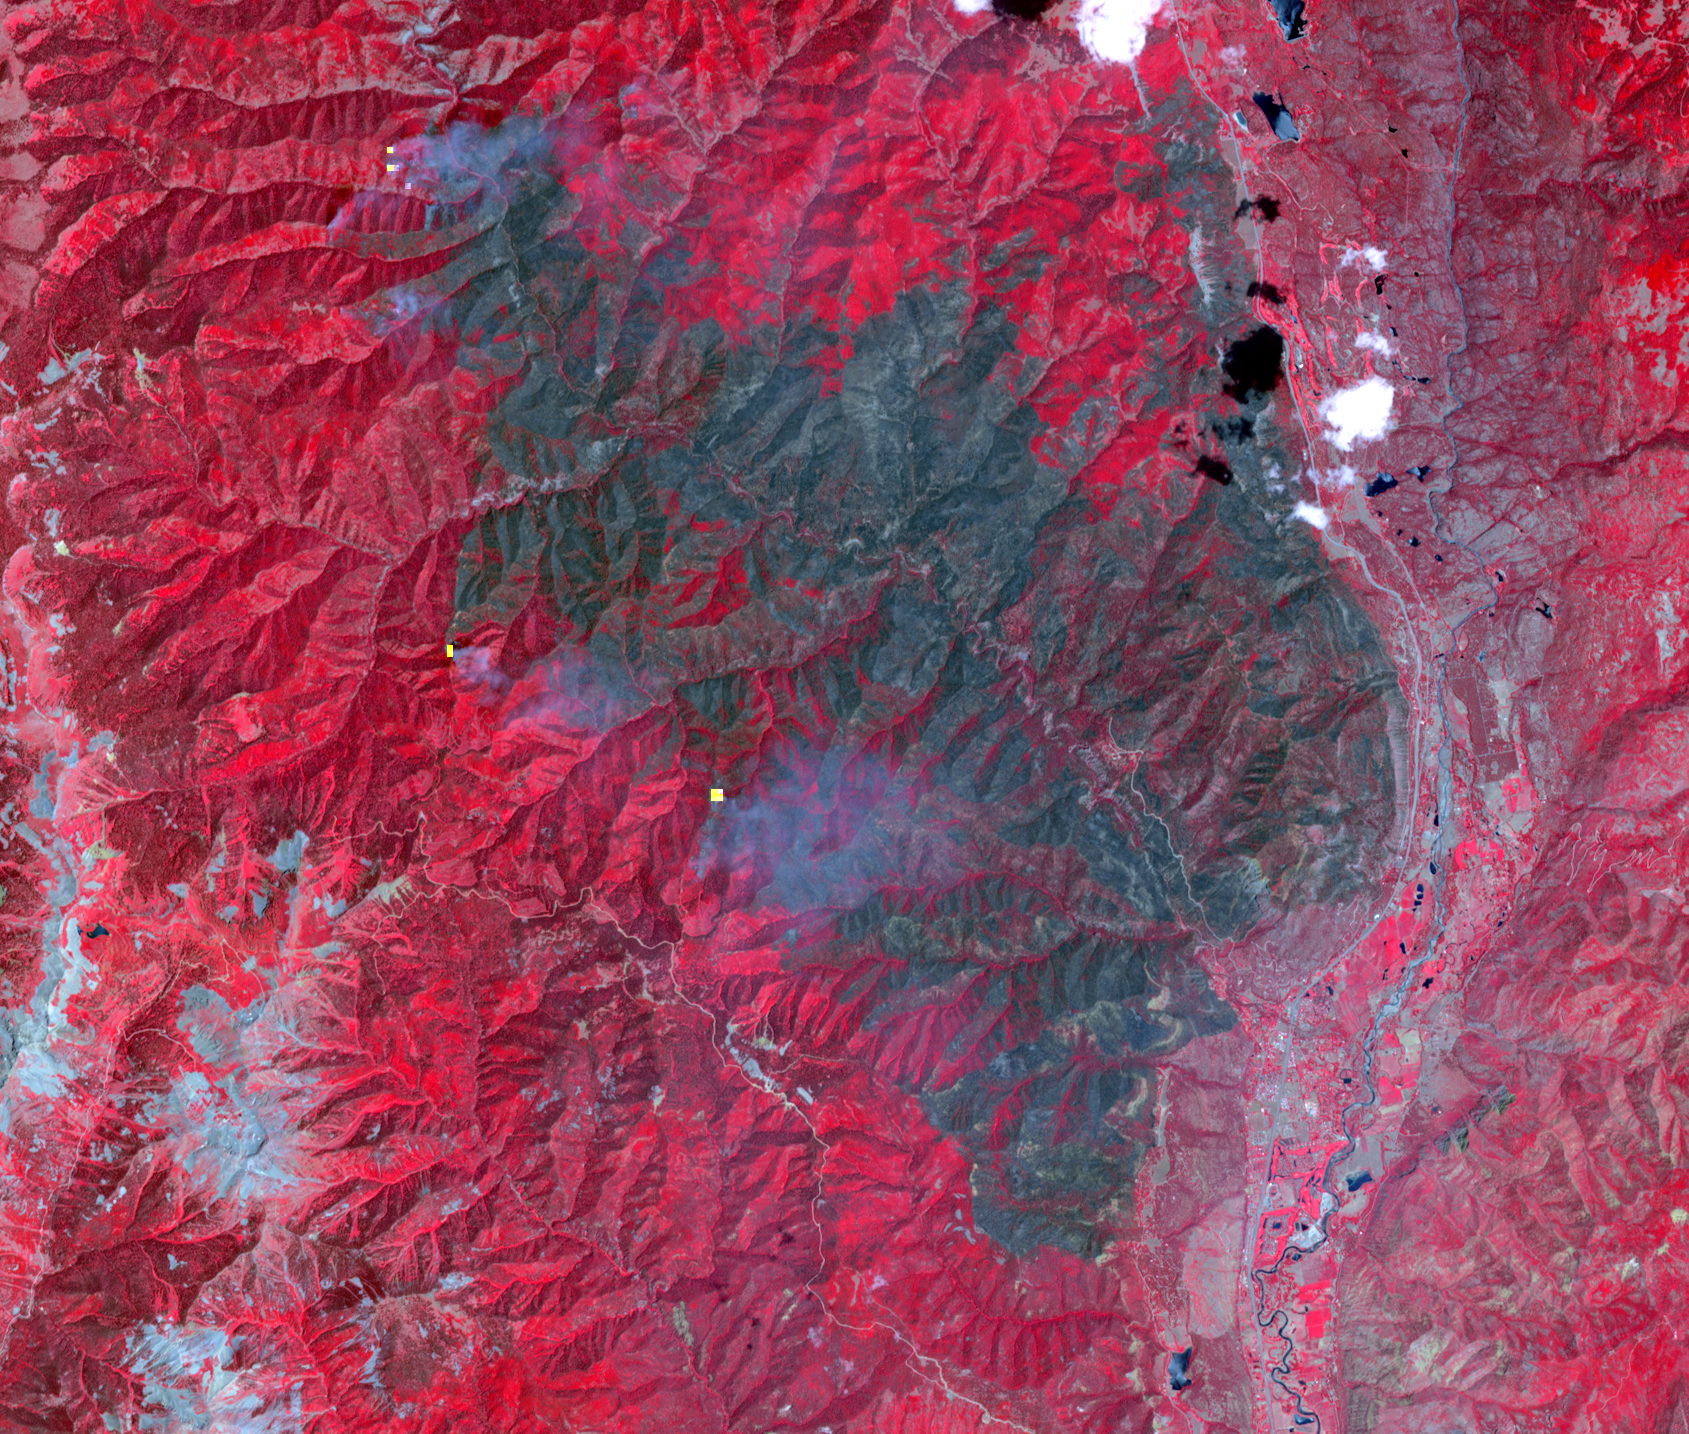

Colorado Wildfire Imaged in Infrared by NASA Satellite

The 416 Fire started June 1, 2018, about 13 miles (18 kilometers) north of Durango, Colorado. Four weeks later, the fire was mostly contained, after consuming 35,000 acres of timber and brush. The cause of the fire is presently unknown. This image, acquired June 26, 2018 by the Advanced Spaceborne Thermal Emission and Reflection (ASTER) radiometer instrument aboard NASA’s Terra satellite, shows vegetation in red, clouds in white, cities and bare rocky areas in gray, and the burned area in dark gray. A few small hot spots, detected on ASTER’s thermal channels, are overlain in yellow. Smoke can be seen drifting eastward from these hotspots. The data cover an area of 15.2 by 12.9 miles (25.3 by 21.5 kilometers) located at 7.5 degrees north, 107.9 degrees east.

With its 14 spectral bands from the visible to the thermal infrared wavelength region and its high spatial resolution of 15 to 90 meters (about 50 to 300 feet), ASTER images Earth to map and monitor the changing surface of our planet. ASTER is one of five Earth-observing instruments launched Dec. 18, 1999, on Terra. The instrument was built by Japan’s Ministry of Economy, Trade and Industry. A joint U.S./Japan science team is responsible for validation and calibration of the instrument and data products.

The broad spectral coverage and high spectral resolution of ASTER provides scientists in numerous disciplines with critical information for surface mapping and monitoring of dynamic conditions and temporal change. Example applications are: monitoring glacial advances and retreats; monitoring potentially active volcanoes; identifying crop stress; determining cloud morphology and physical properties; wetlands evaluation; thermal pollution monitoring; coral reef degradation; surface temperature mapping of soils and geology; and measuring surface heat balance.

The U.S. science team is located at NASA’s Jet Propulsion Laboratory, Pasadena, Calif. The Terra mission is part of NASA’s Science Mission Directorate, Washington, D.C.

Credit: NASA/METI/AIST/Japan Space Systems, and U.S./Japan ASTER Science Team